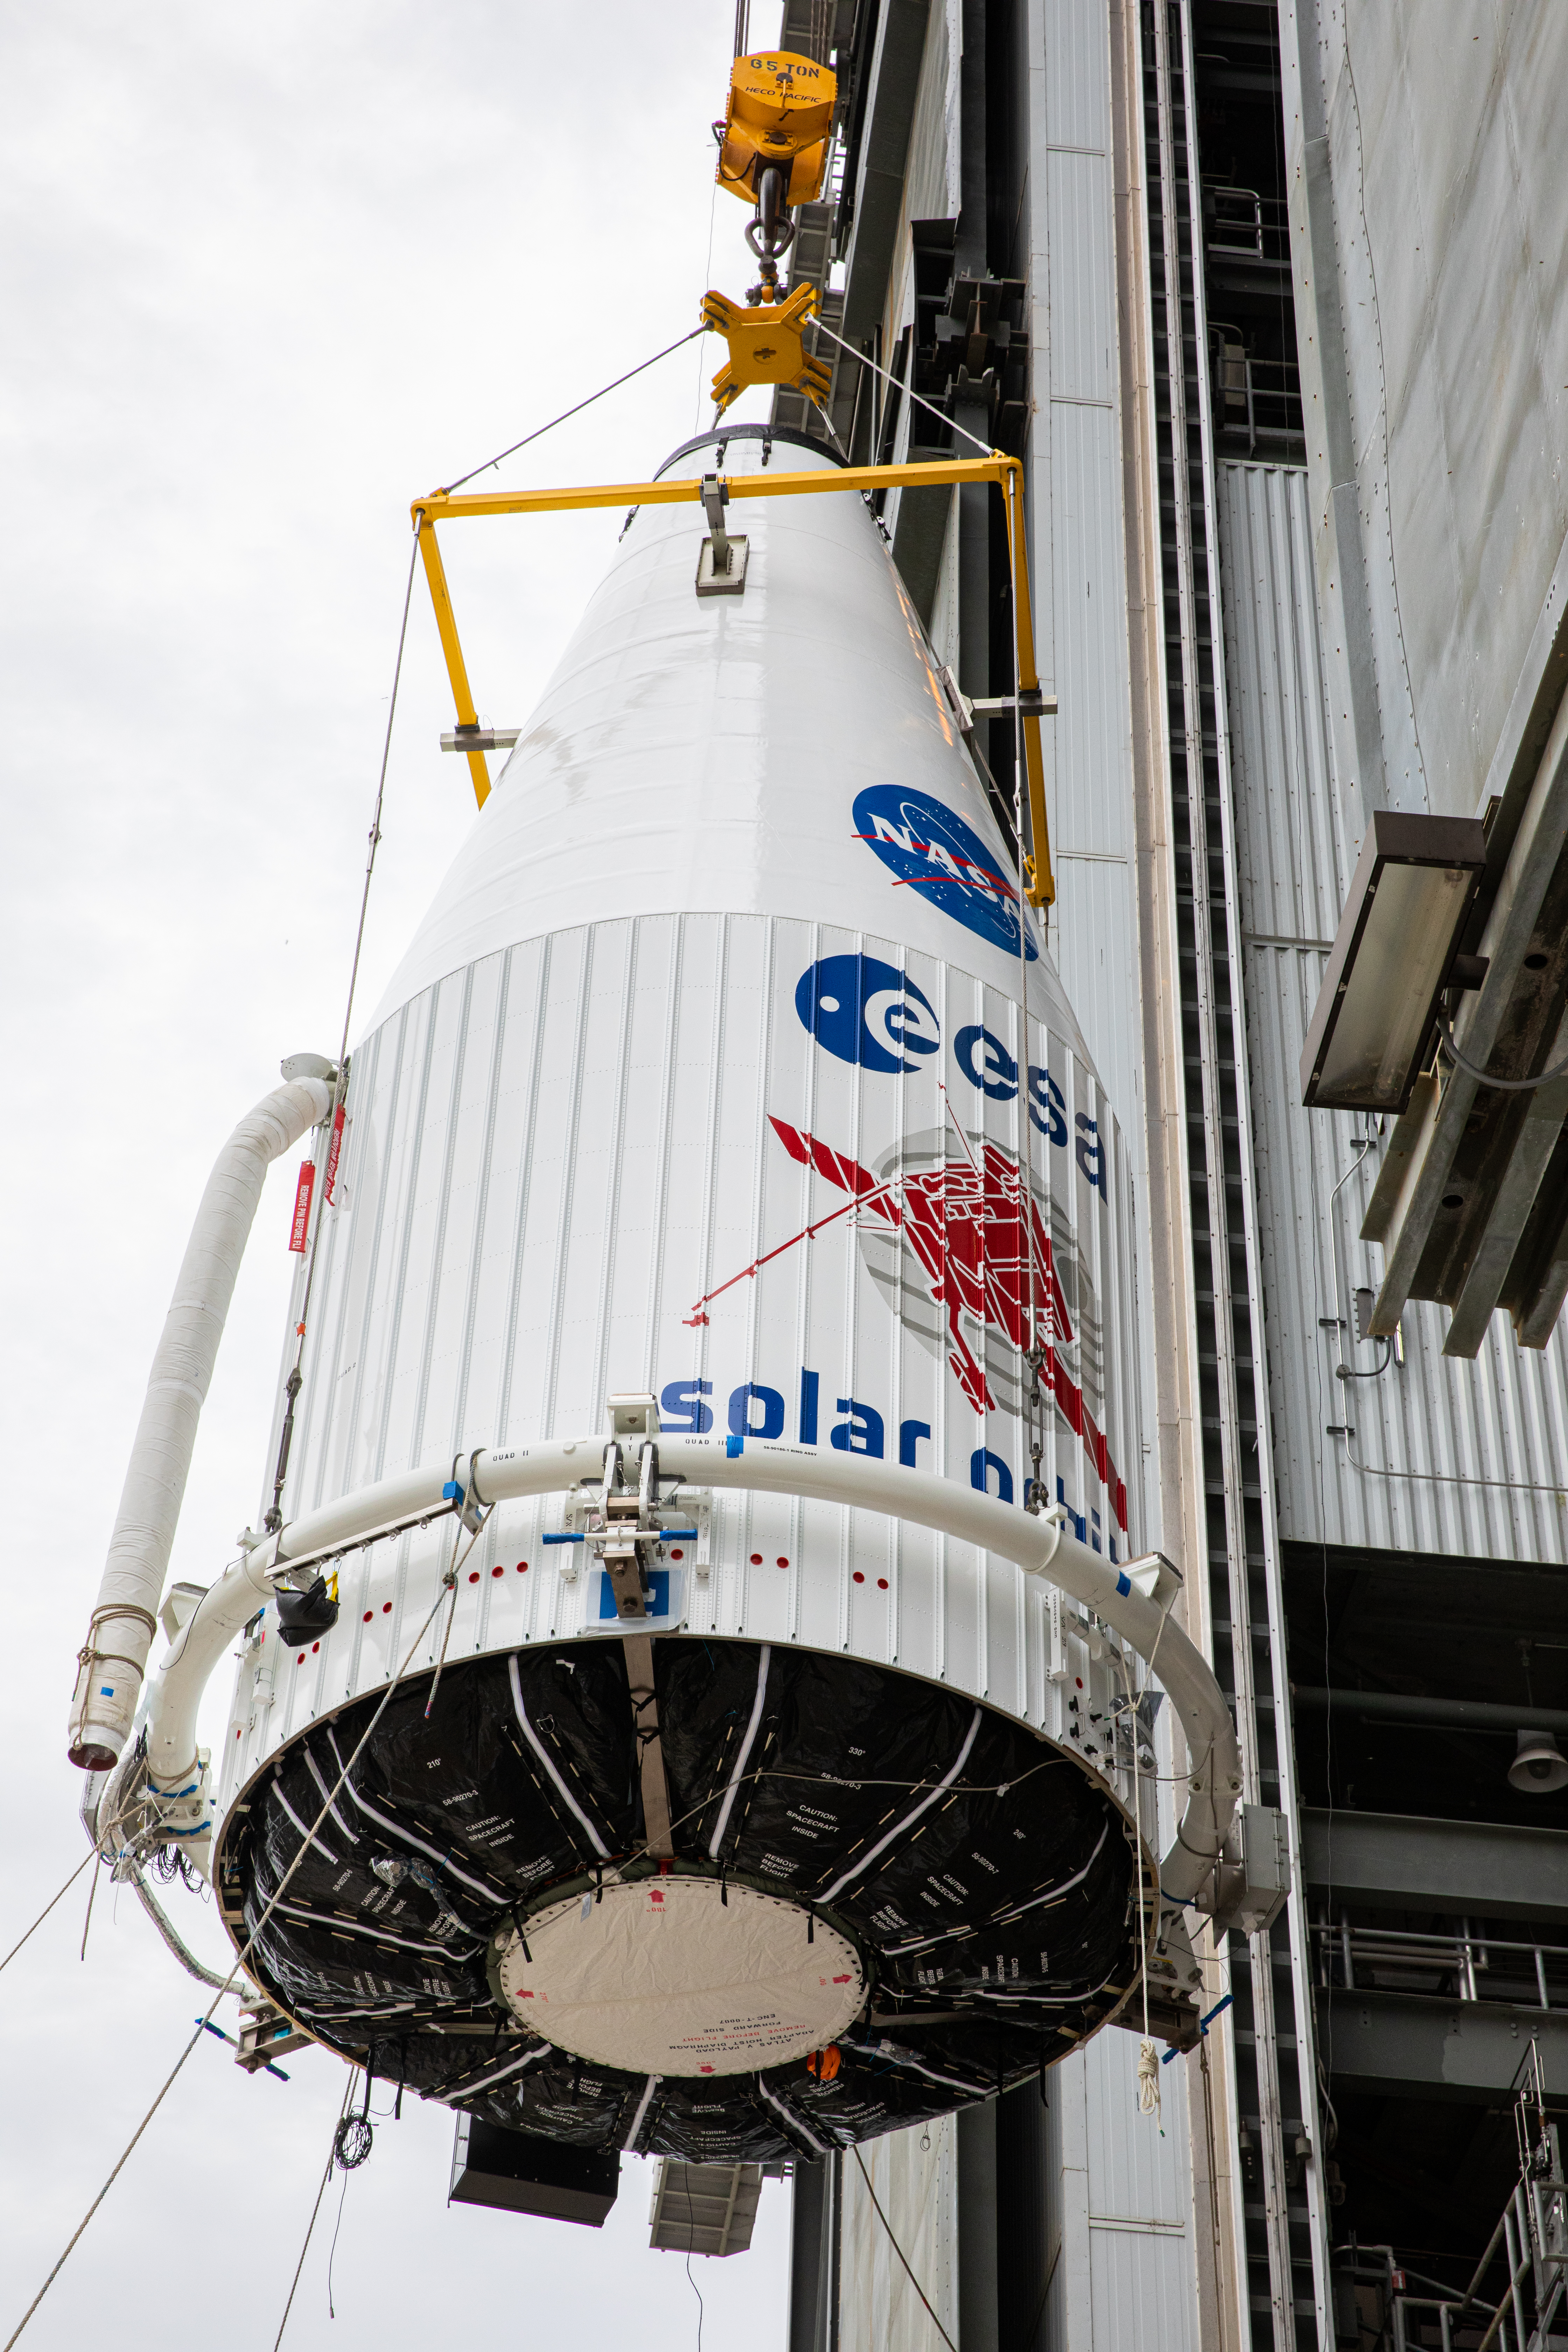

Solar Orbiter Spacecraft Lift and Mate

The United Launch Alliance Atlas V payload fairing, containing the Solar Orbiter spacecraft, is hoisted up by crane at the Vertical Integration Facility at Space Launch Complex 41 on Cape Canaveral Air Force Station in Florida on Jan. 31, 2020. The payload fairing will be mated to the Atlas V rocket. Solar Orbiter is an international cooperative mission between ESA (European Space Agency) and NASA. The mission aims to study the Sun, its outer atmosphere and solar wind. The spacecraft will provide the first images of the Sun’s poles. NASA’s Launch Services Program based at Kennedy is managing the launch. The spacecraft has been developed by Airbus Defence and Space. Solar Orbiter will launch in February 2020 aboard the Atlas V rocket.

Credit: NASA/Ben Smegelsky